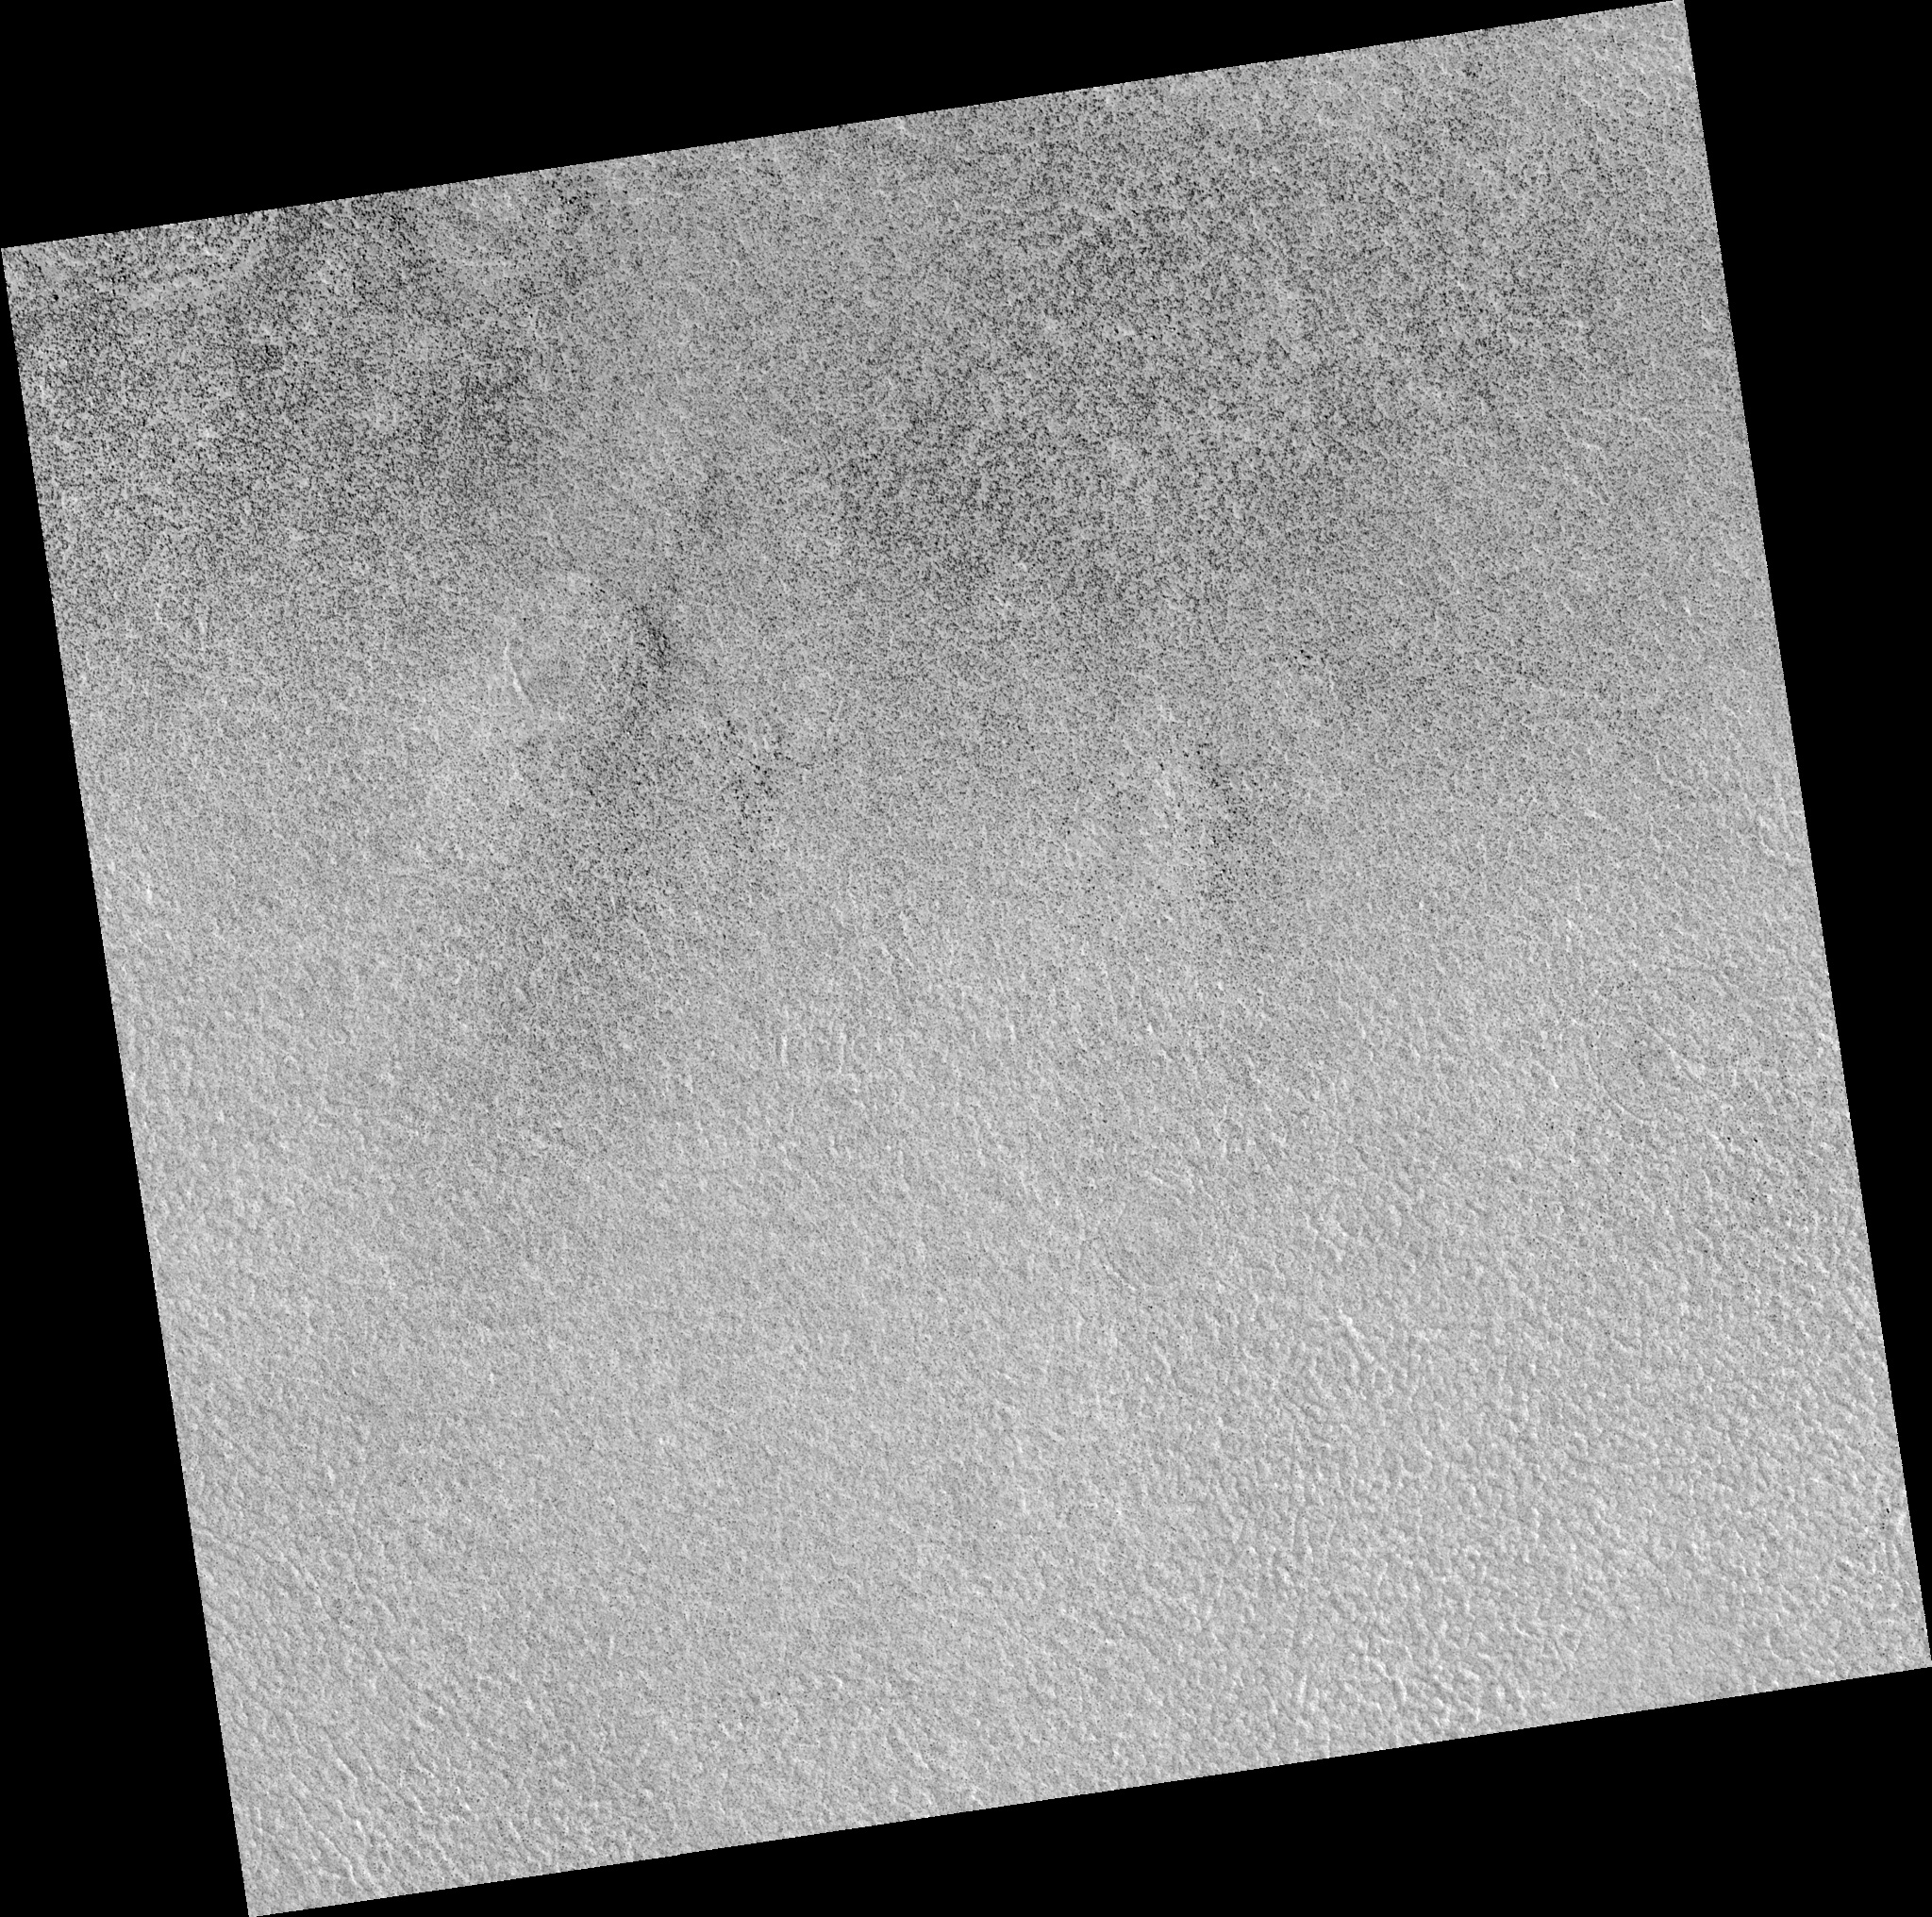

Northern Plains

Image PSP_001395_2485 was taken by the High Resolution Imaging Science Experiment (HiRISE) camera onboard the Mars Reconnaissance Orbiter spacecraft on November 13, 2006. The complete image is centered at 68.2 degrees latitude, 142.3 degrees East longitude. The range to the target site was 314.5 km (196.6 miles). At this distance the image scale is 31.5 cm/pixel (with 1 x 1 binning) so objects ~94 cm across are resolved. The image shown here has been map-projected to 25 cm/pixel. The image was taken at a local Mars time of 3:05 PM and the scene is illuminated from the west with a solar incidence angle of 58 degrees, thus the sun was about 32 degrees above the horizon. At a solar longitude of 134.6 degrees, the season on Mars is Northern Summer.

NASA’s Jet Propulsion Laboratory, a division of the California Institute of Technology in Pasadena, manages the Mars Reconnaissance Orbiter for NASA’s Science Mission Directorate, Washington. Lockheed Martin Space Systems, Denver, is the prime contractor for the project and built the spacecraft. The High Resolution Imaging Science Experiment is operated by the University of Arizona, Tucson, and the instrument was built by Ball Aerospace and Technology Corp., Boulder, Colo.

Credit: NASA/JPL/Univ. of Arizona